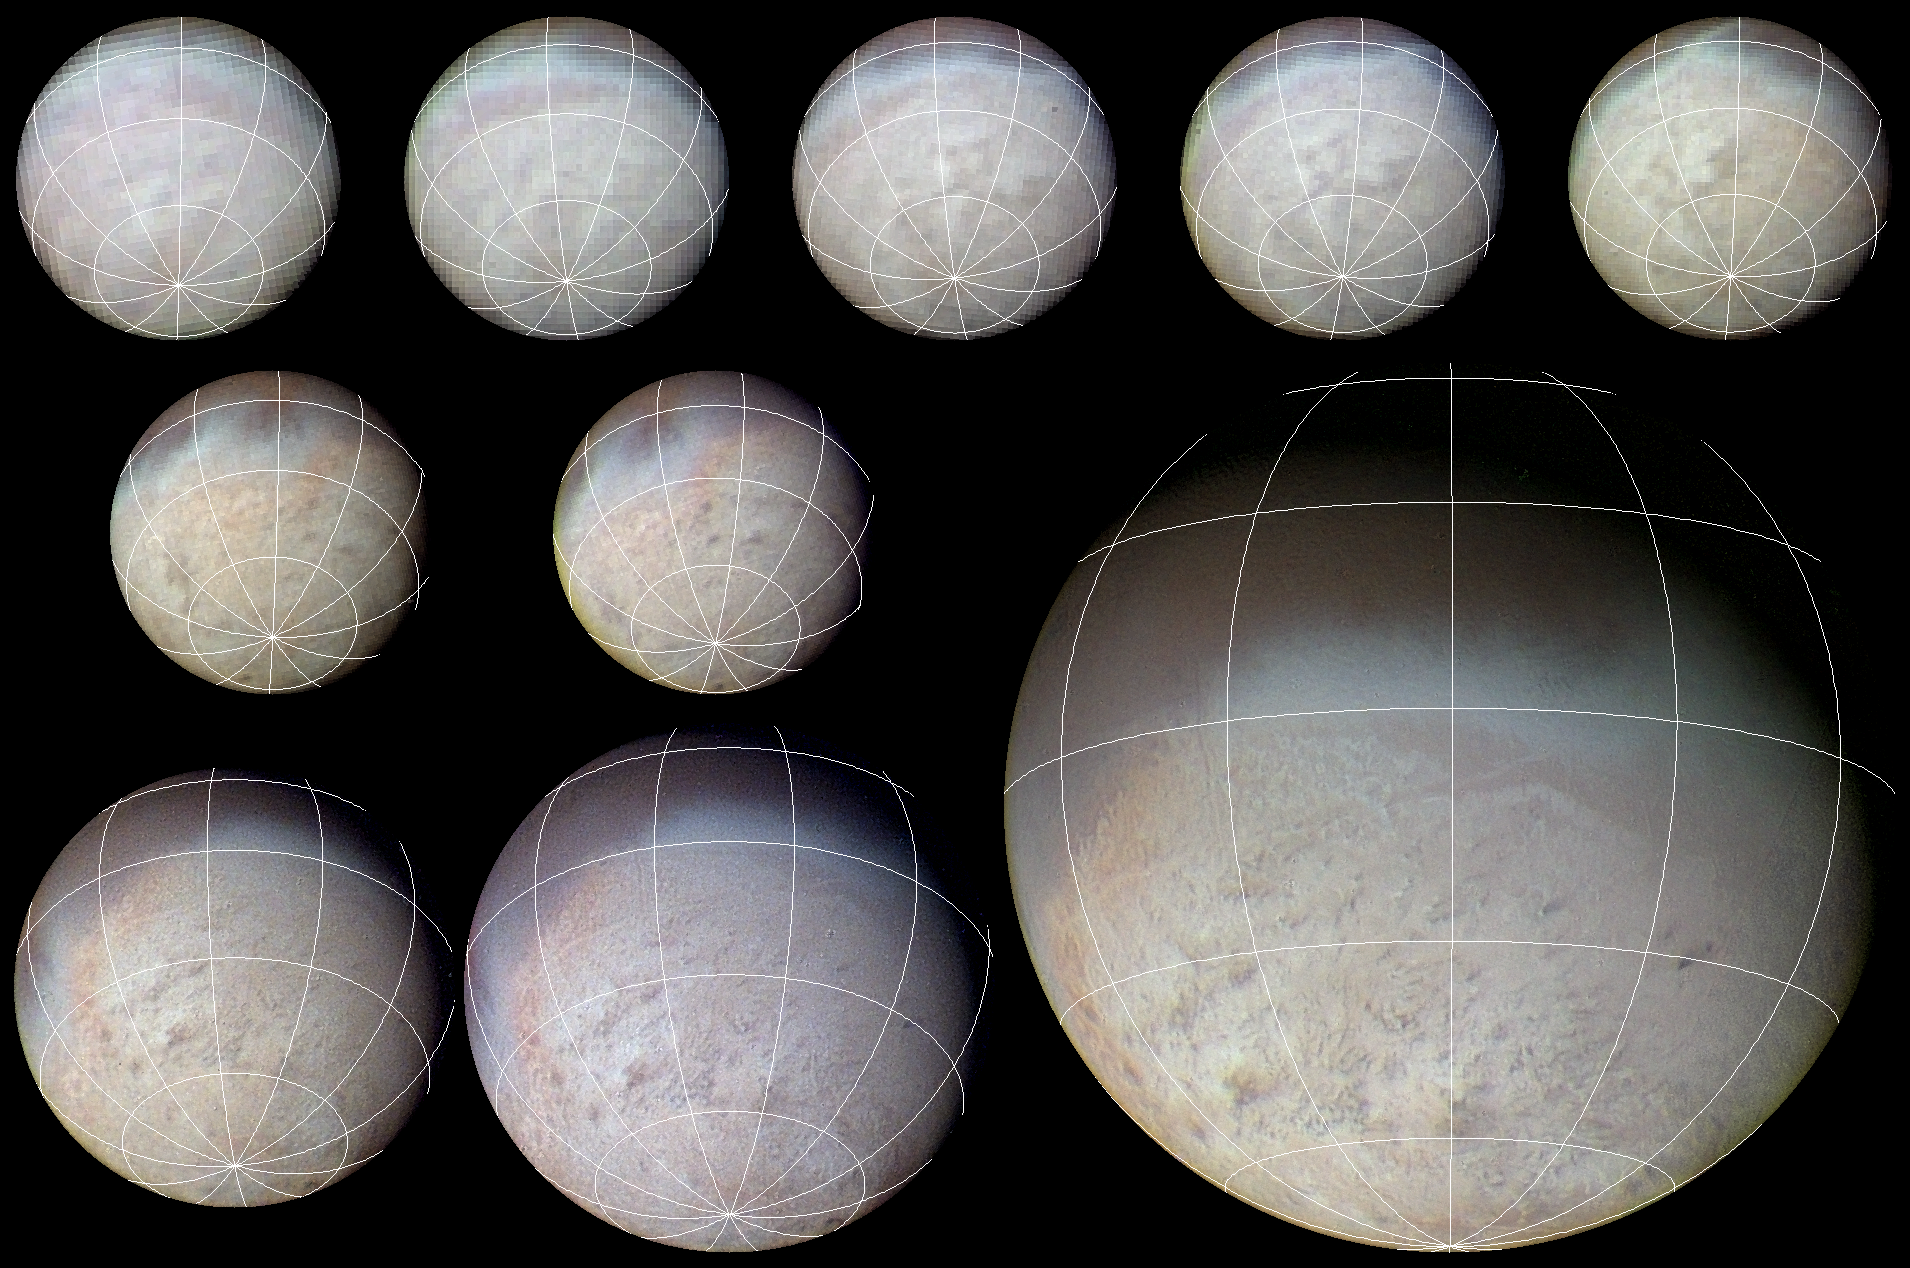

Color Sequence of Triton Approach Images

Triton Voyager 2 approach sequence with latitude-longitude grid superposed. The color image was reconstructed by making a computer composite of three black and white images taken through red, green, and blue filters. Details on Triton’s surface unfold dramatically in this sequence of approach images. South Pole near the bottom of the images at the convergence of lines of longitude. Resolution changes from about 60 km/pixel (37 mi/pixel) in the image at upper left taken from a distance of 500,000 (311,000 mi) to about 5 km/pixel (3.1 mi/pixel) for the image at lower right. Global and regional albedo features are visible in all of the images. The albedo features can be tracked in successive images and show that Triton has undergone about 3/4 of a rotation during the 4.3-day interval over which these images were obtained. A southern polar cap of bright pink, yellow, and white materials covers nearly all of the southern hemisphere; these materials consist of nitrogen ice with traces of other substances, including frozen methane and carbon monoxide. Feeble ultraviolet radiation from the sun is thought to act on methane to cause chemical reactions to the pinkish yellowish substances. At the time of the Voyager 2 flyby (Aug. 1989) Triton’s southern hemisphere was starting the summer season and the South Pole was canted toward the sun day and night, such that the polar cap was sublimating under the relatively ‘hot’ summer sun (surface temperature about 38 K, about -391 degree F). Numerous dark streaks on the southern polar nitrogen-ice cap are thought to consist of dark dust deposited by prevailing winds in Triton’s tenuous nitrogen atmosphere. A bluish band, seen in all of the images, nearly circumstances Triton’s equator; this band is thought to consist of fairly nitrogen frost, perhaps deposited in the decade prior to Voyager 2’s flyby.

Credit: NASA/JPL/USGS